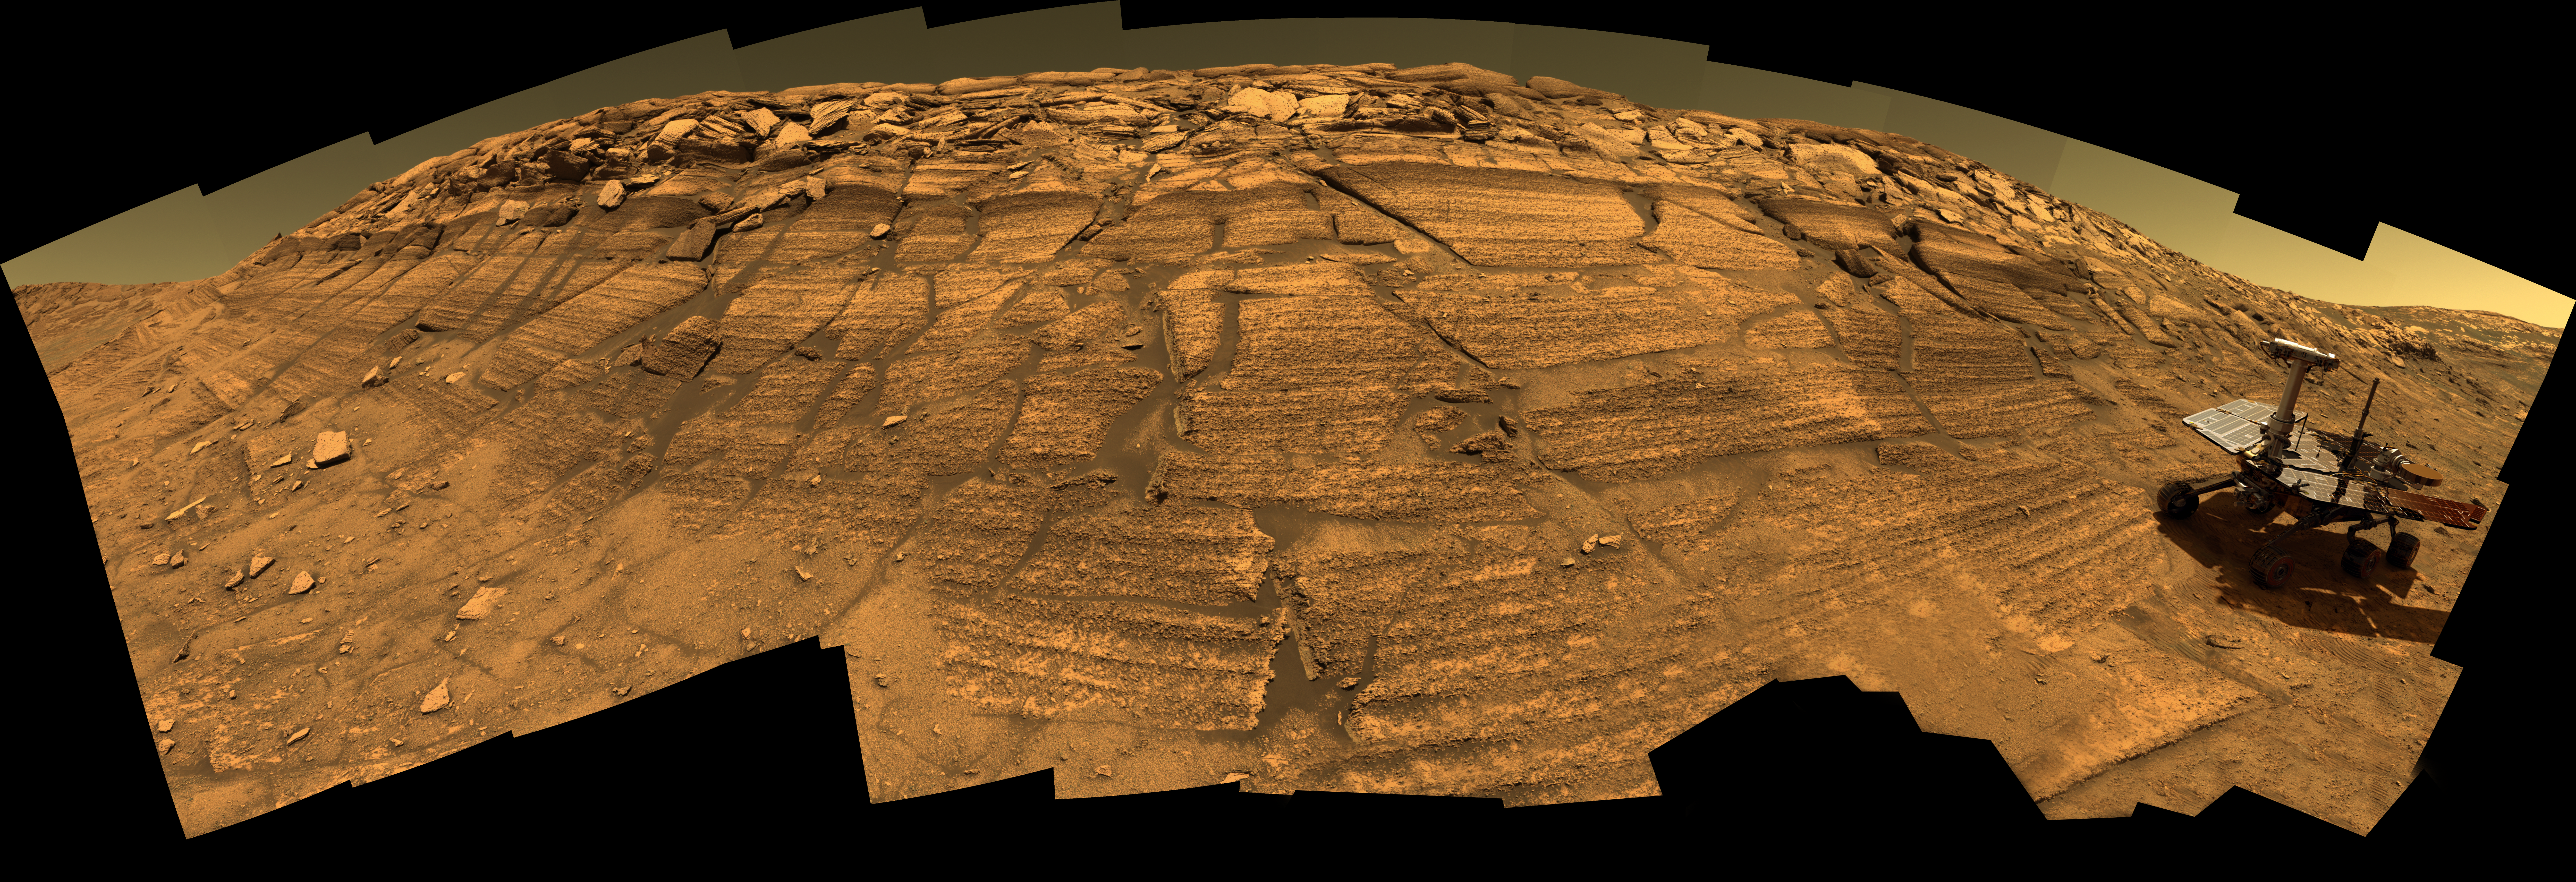

Opportunity on ‘Burns Cliff’ (Simulated)

This synthetic image of NASA’s Opportunity Mars Exploration Rover inside Endurance Crater was produced using “Virtual Presence in Space” technology. Developed at NASA’s Jet Propulsion Laboratory, Pasadena, Calif., this technology combines visualization and image processing tools with Hollywood-style special effects. The image was created using a photorealistic model of the rover and an approximately full-color mosaic. The size of the rover in the image is approximately correct and was based on the size of the rover tracks in the mosaic.

Because this synthesis provides viewers with a sense of their own “virtual presence” (as if they were there themselves), such views can be useful to mission teams by enhancing perspective and a sense of scale.

Opportunity captured the underlying view of “Burns Cliff” after driving right to the base of this southeastern portion of the inner wall of “Endurance Crater.” The view combines frames taken by Opportunity’s panoramic camera between the rover’s 287th and 294th martian days (Nov. 13 to 20, 2004).

This is a composite of 46 different images, each acquired in seven different Pancam filters. It is an approximately true-color rendering generated from the panoramic camera’s 750-nanometer, 530-nanometer and 430-nanometer filters. The mosaic spans more than 180 degrees side to side. Because of this wide-angle view, the cliff walls appear to bulge out toward the camera. In reality the walls form a gently curving, continuous surface. See PIA07110.

Credit: NASA/JPL-Solar System Visualization Team